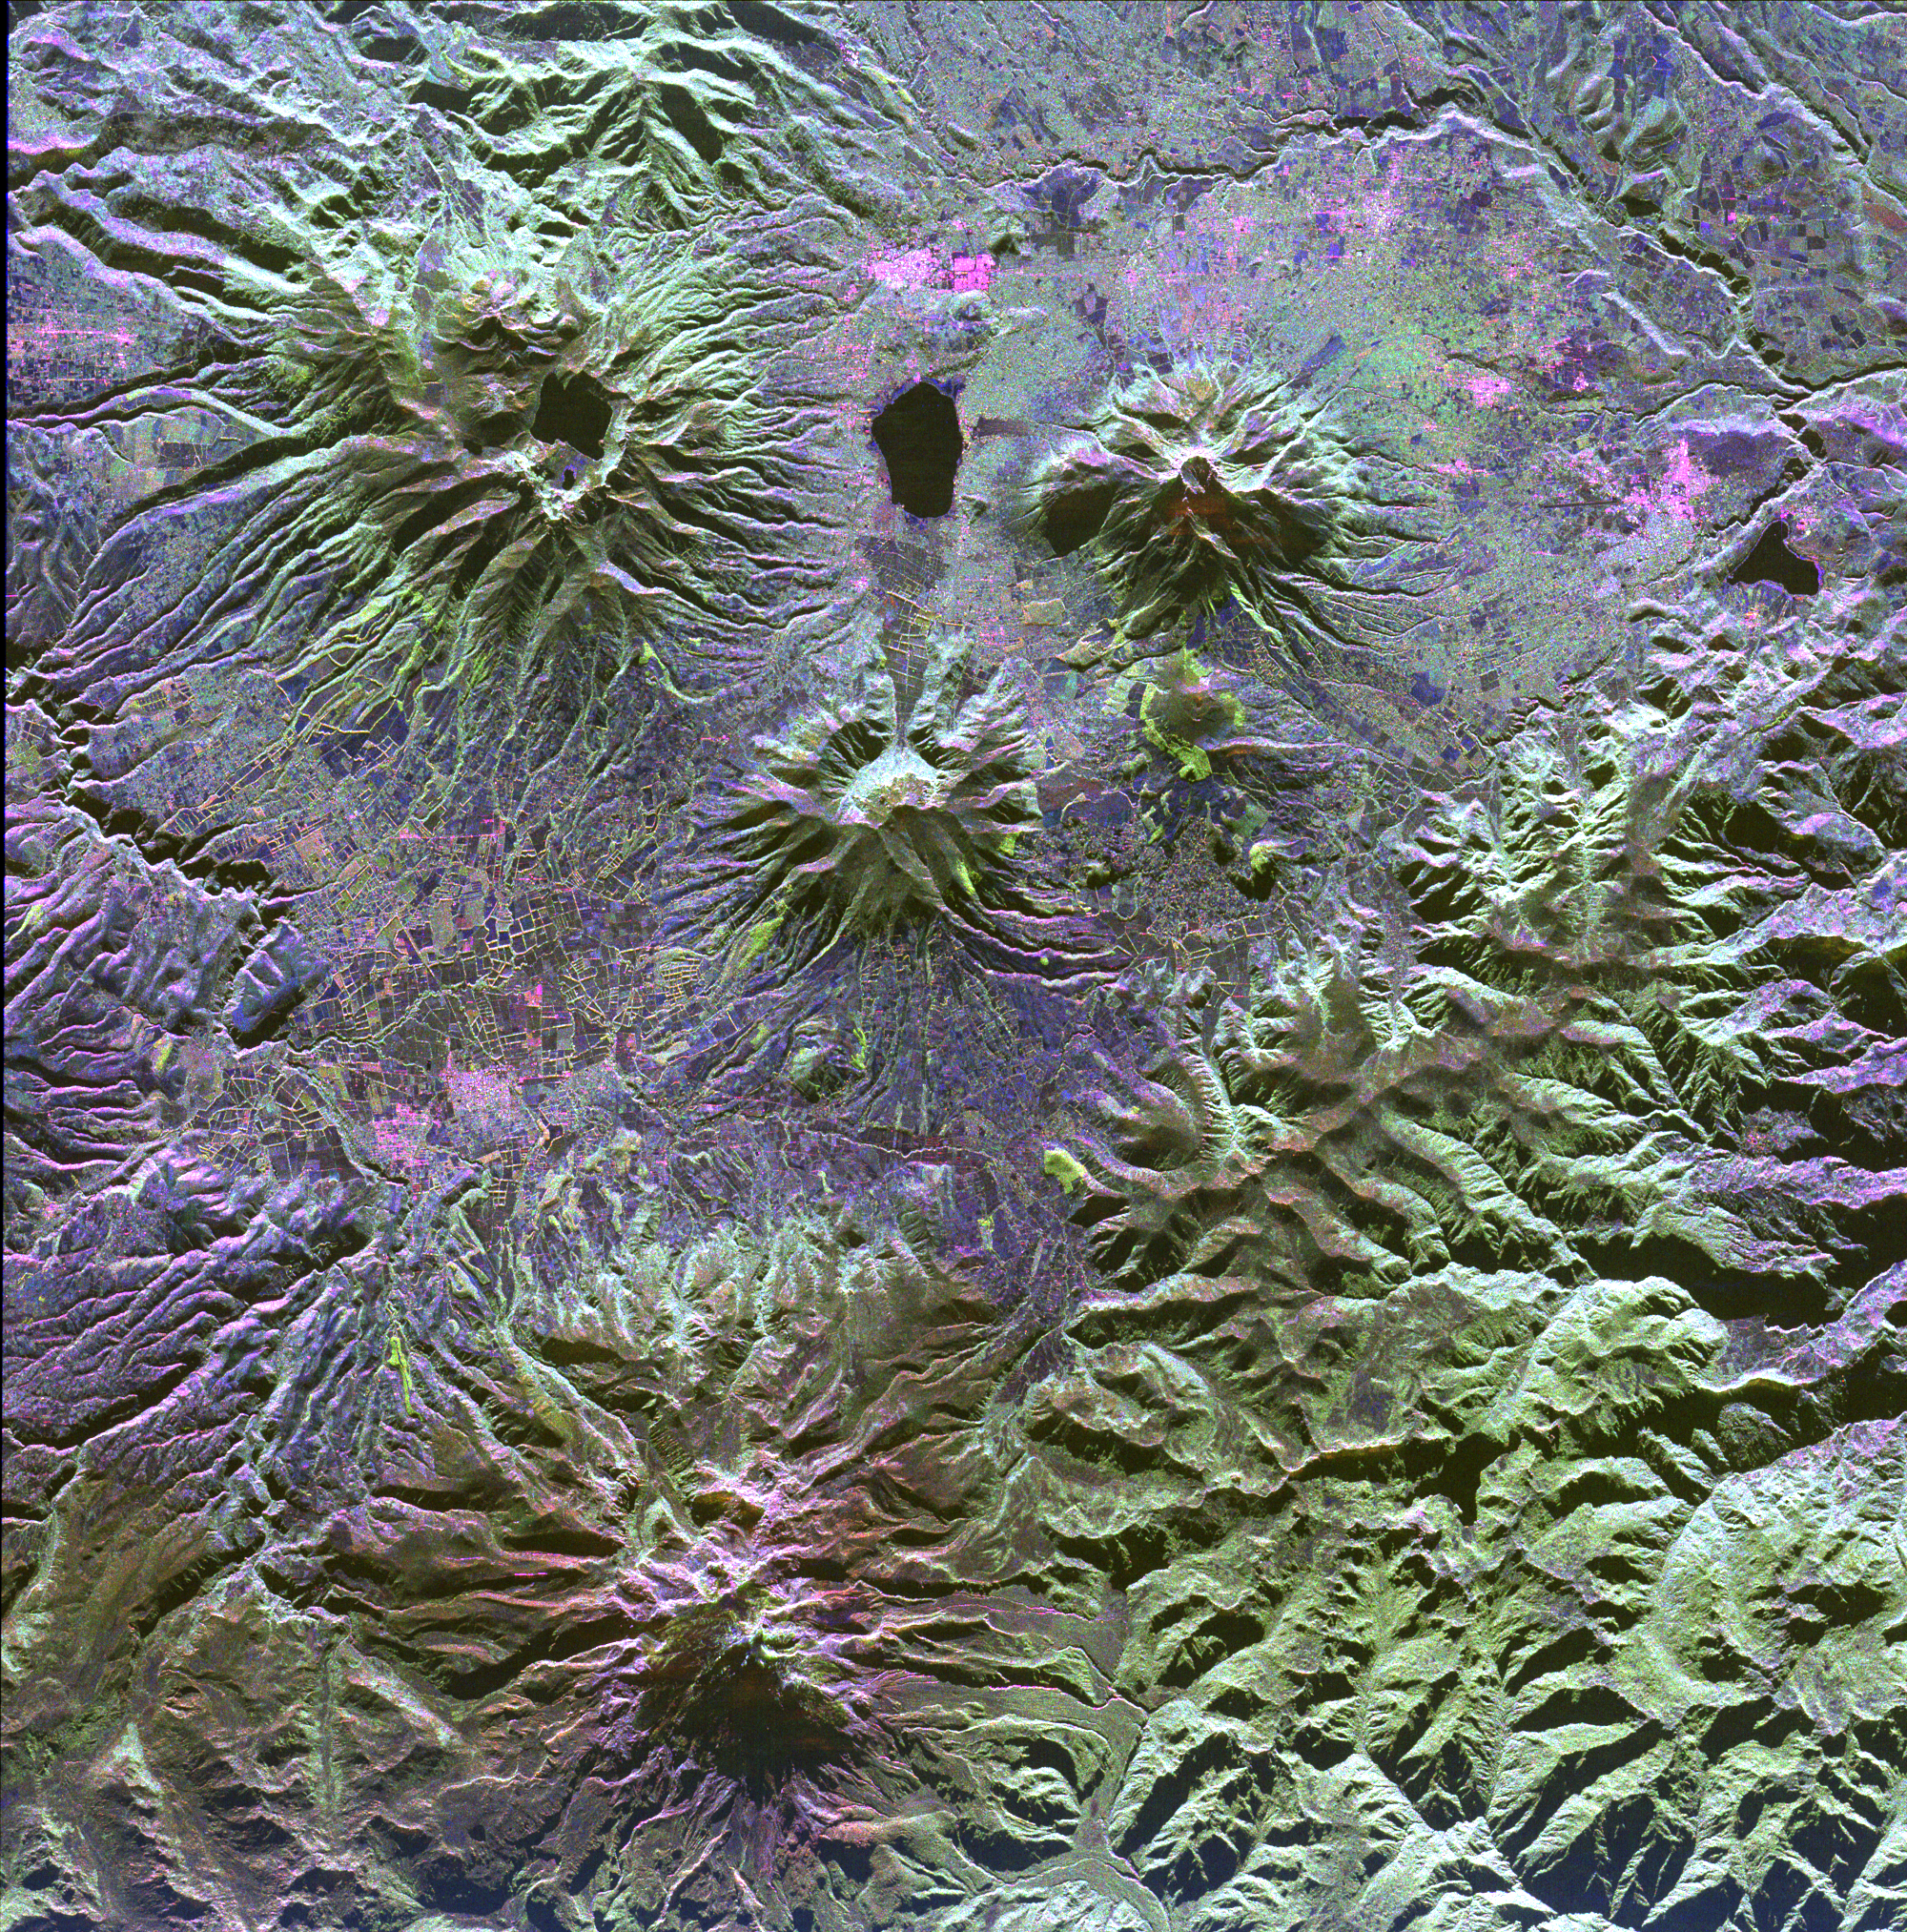

Space Radar Image of North Ecuador

A family of dormant volcanoes dominates the landscape in this radar image of the Andes Mountains in northern Ecuador. The city of Otavalo, shown in pink, and Lake Otavalo lie within the triangle formed by three volcanoes in the upper part of the image. These volcanoes are, clockwise from upper left, Mojanda, Imabura and Cusin. A lake partially fills the summit crater of Mojanda and a group of lava domes can be seen on the north flank. Geologists believe the most recent eruption of Mojanda was about 3,400 years ago. Much more recent activity has occurred at Cayambe, the large volcano at the bottom of the image. Massive mudflow deposits can be seen filling the valleys on the east (right) side of Cayambe. Cayambe last erupted about 600 years ago. Geologists are using radar to study volcanoes in the Andes to determine the history of eruptions and to identify potential threats the volcanoes pose to local communities.

This image was acquired by the Spaceborne Imaging Radar-C/X-Band Synthetic Aperture Radar (SIR-C/X-SAR) aboard the space shuttle Endeavour on April 14, 1994. The image is centered at 0.1 degrees north latitude, 78.1 degrees west longitude. The area shown is approximately 50 km by 50 km (31 miles by 31 miles). North is toward the upper right. Colors are assigned to different frequencies and polarizations of the radar as follows: red is L-band horizontally transmitted, vertically received; green is L-band horizontally transmitted, vertically received; and blue is C-band horizontally transmitted, horizontally received. SIR-C/X-SAR, a joint mission of the German, Italian and United States space agencies, is part of NASA’s Mission to Planet Earth.

Credit: NASA/JPL